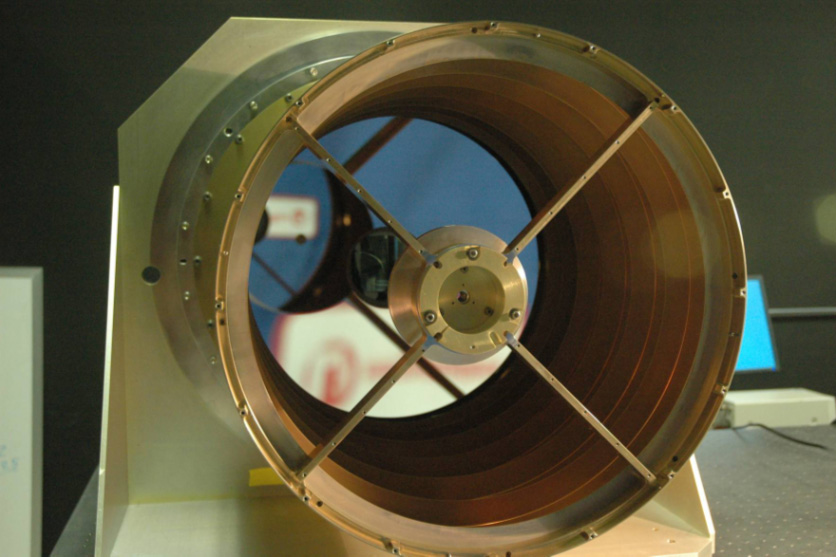

View Down the Barrel of NASA’s WISE Telescope

View looking down the barrel of the Wide-field Infrared Survey Explorer, or WISE, telescope. This image shows the 40 cm WISE primary mirror, which is the largest optical element in the WISE system. This image shows the initial assembly of the optics. After this initial check-out, the optical system will be disassembled for painting and the aluminum mirrors will be given a thin Gold coating. Gold is a good reflector in the infrared and is often used to coat IR optics.

JPL manages the Wide-field Infrared Survey Explorer for NASA’s Science Mission Directorate. The mission’s principal investigator, Edward Wright, is at UCLA. The mission was competitively selected under NASA’s Explorers Program managed by the Goddard Space Flight Center, Greenbelt, Md. The science instrument was built by the Space Dynamics Laboratory, Logan, Utah, and the spacecraft was built by Ball Aerospace & Technologies Corp., Boulder, Colo. Science operations and data processing will take place at the Infrared Processing and Analysis Center at the California Institute of Technology, also in Pasadena. Caltech manages JPL for NASA.

Credit: NASA/JPL-Caltech/L-3 SSG-Tinsley